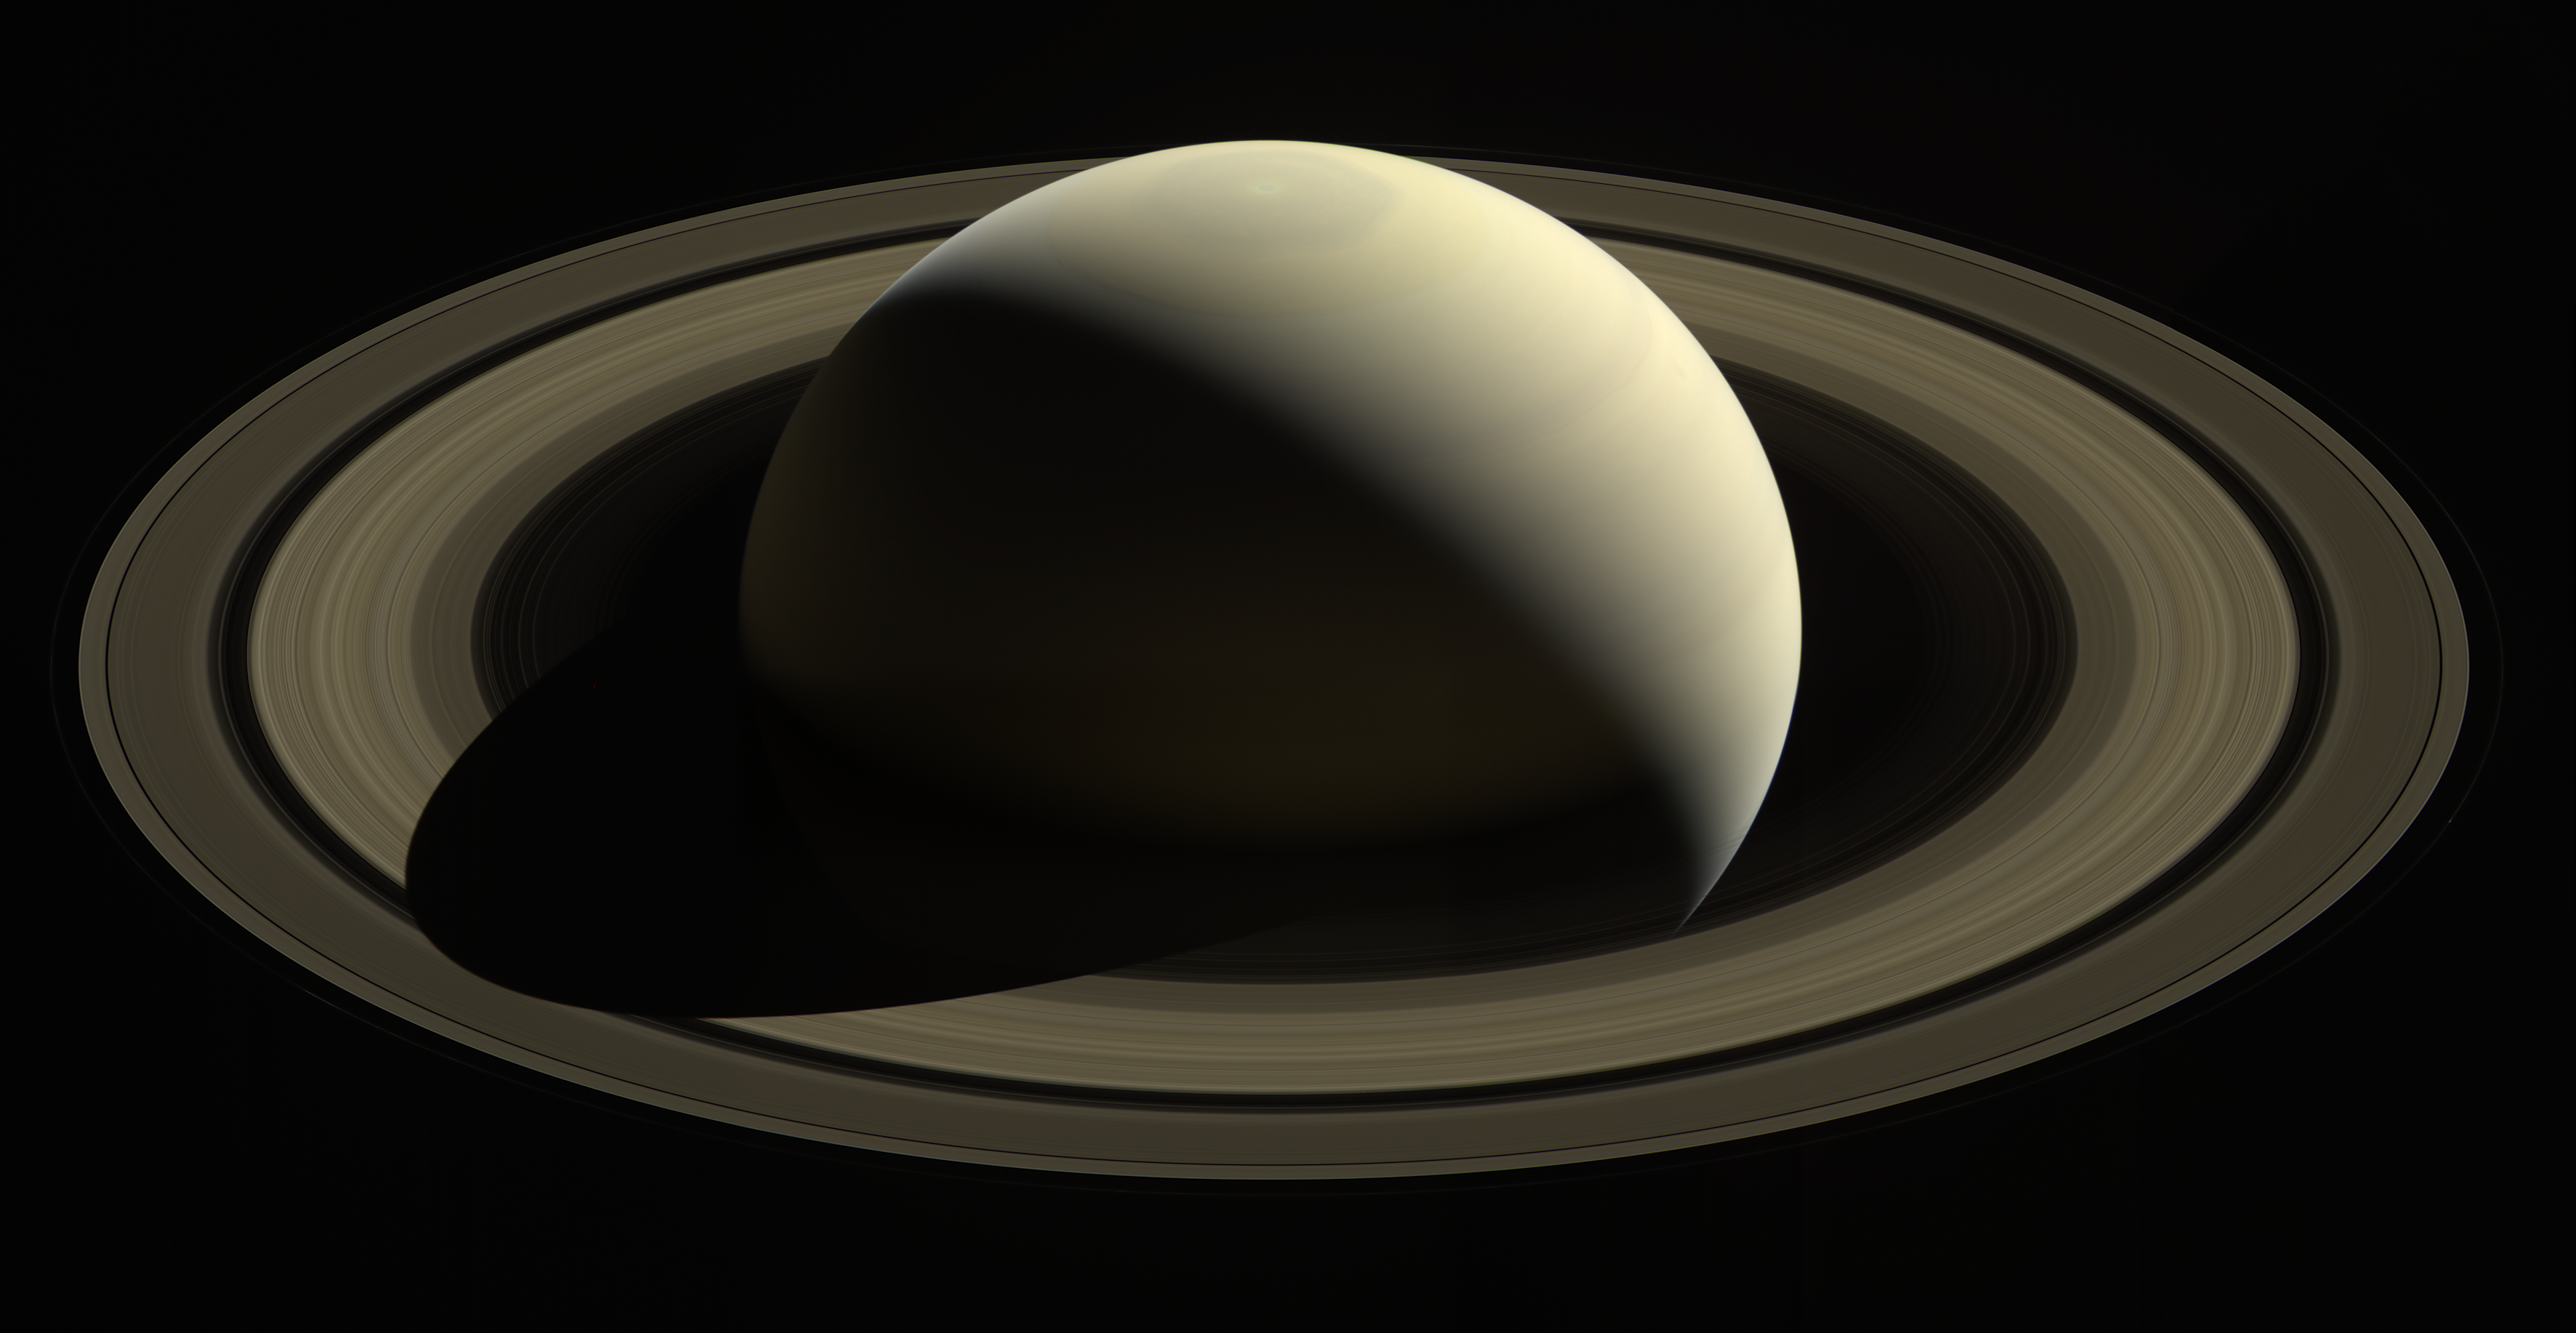

So Far from Home

With this view, Cassini captured one of its last looks at Saturn and its main rings from a distance. The Saturn system has been Cassini’s home for 13 years, but that journey is nearing its end.

Cassini has been orbiting Saturn for nearly a half of a Saturnian year but that journey is nearing its end. This extended stay has permitted observations of the long-term variability of the planet, moons, rings, and magnetosphere, observations not possible from short, fly-by style missions.

When the spacecraft arrived at Saturn in 2004, the planet’s northern hemisphere, seen here at top, was in darkness, just beginning to emerge from winter (see PIA06164). Now at journey’s end, the entire north pole is bathed in the continuous sunlight of summer.

Images taken on Oct. 28, 2016 with the wide angle camera using red, green and blue spectral filters were combined to create this color view. This view looks toward the sunlit side of the rings from about 25 degrees above the ringplane.

The view was acquired at a distance of approximately 870,000 miles (1.4 million kilometers) from Saturn. Image scale is 50 miles (80 kilometers) per pixel.

The Cassini mission is a cooperative project of NASA, ESA (the European Space Agency) and the Italian Space Agency. The Jet Propulsion Laboratory, a division of Caltech in Pasadena, manages the mission for NASA’s Science Mission Directorate, Washington. The Cassini orbiter and its two onboard cameras were designed, developed and assembled at JPL. The imaging operations center is based at the Space Science Institute in Boulder, Colorado.

Credit: NASA/JPL-Caltech/Space Science Institute